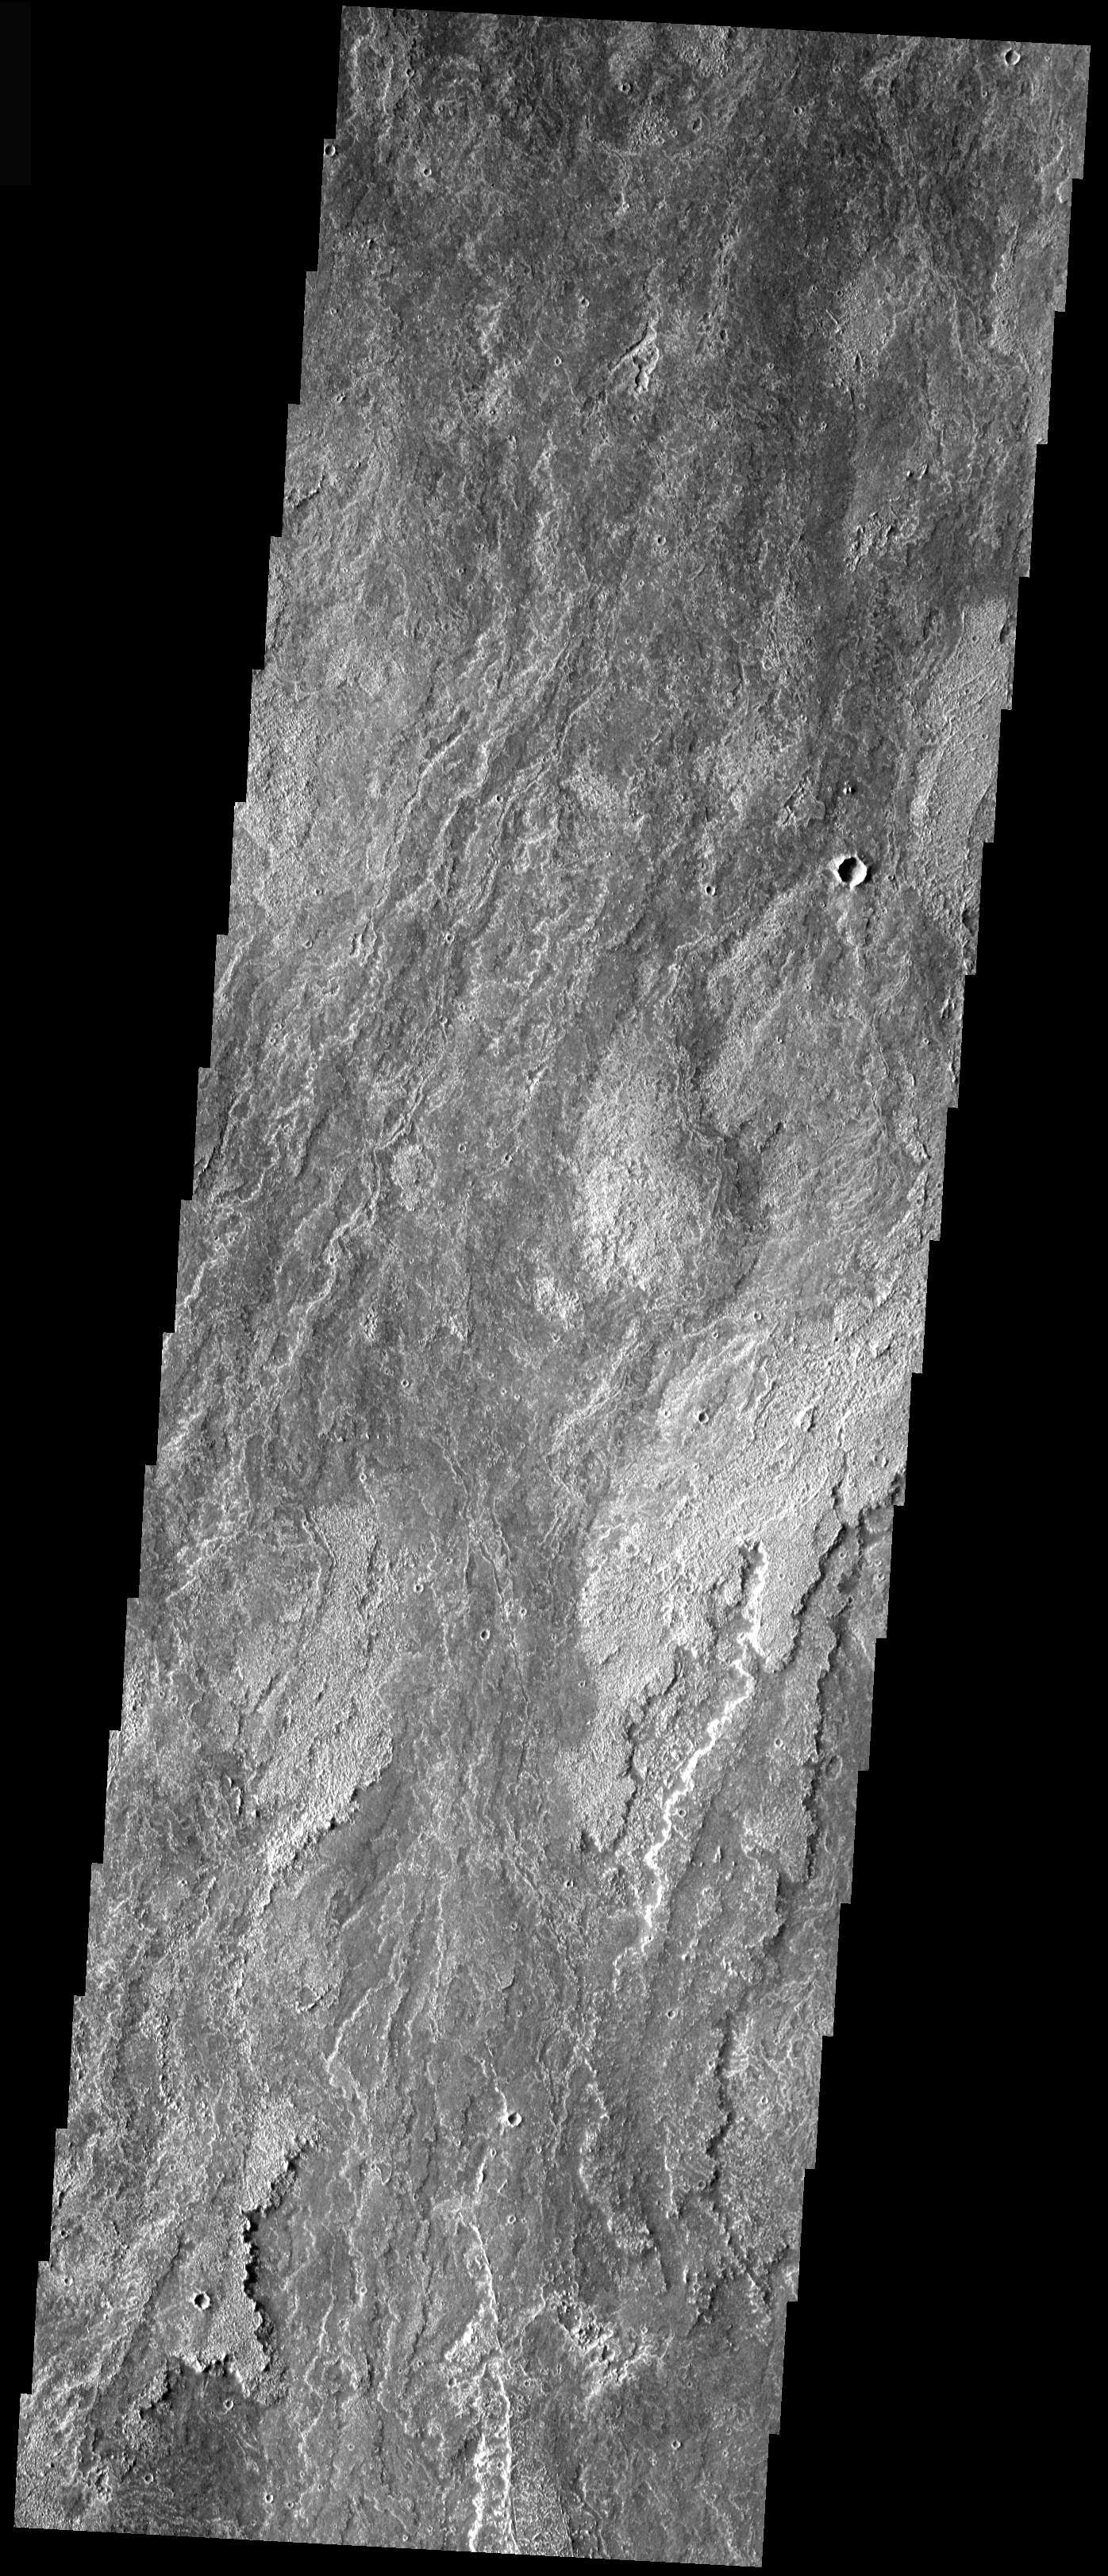

Arsia Mons Lava Flows

The lava flows from Arsia Mons are some of the youngest flows in the region. The region of flows south of the volcano have had little modification and appear very similar in appearance to Hawaiian lava flows. This VIS image shows typical flows for the region. The flows are long, fairly narrow, overlapping, and with various surface features and textures.

Image information: VIS instrument. Latitude -19.5, Longitude 240.1 East (119.9 West). 17 meter/pixel resolution.

Note: this THEMIS visual image has not been radiometrically nor geometrically calibrated for this preliminary release. An empirical correction has been performed to remove instrumental effects. A linear shift has been applied in the cross-track and down-track direction to approximate spacecraft and planetary motion. Fully calibrated and geometrically projected images will be released through the Planetary Data System in accordance with Project policies at a later time.

NASA’s Jet Propulsion Laboratory manages the 2001 Mars Odyssey mission for NASA’s Office of Space Science, Washington, D.C. The Thermal Emission Imaging System (THEMIS) was developed by Arizona State University, Tempe, in collaboration with Raytheon Santa Barbara Remote Sensing. The THEMIS investigation is led by Dr. Philip Christensen at Arizona State University. Lockheed Martin Astronautics, Denver, is the prime contractor for the Odyssey project, and developed and built the orbiter. Mission operations are conducted jointly from Lockheed Martin and from JPL, a division of the California Institute of Technology in Pasadena.

Credit: NASA/JPL